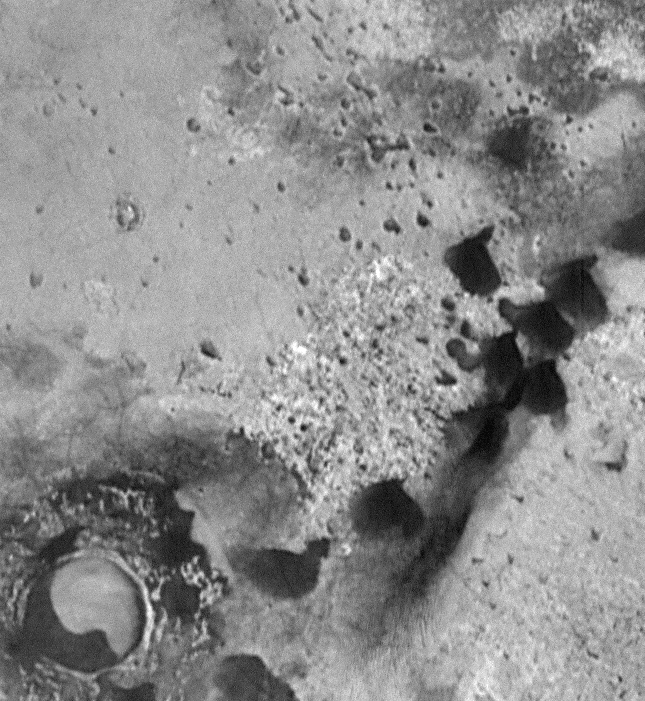

Crommelin Crater #2

Rare tear-shaped dark dunes in this 6.4 x 7.0 km image (frame 10004) centered near 47 degrees south, 341 degrees west.

Figure caption from Science Magazine.

Credit: NASA/JPL/Malin Space Science Systems